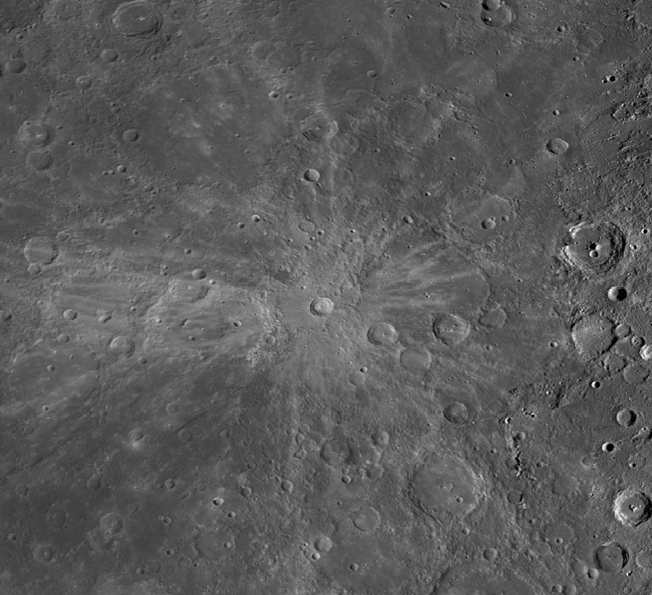

Meteorites

Most meteorites are pieces of asteroids. About 130 meteorites have been linked to an origin on the planet Mars, and nearly 200 meteorites originated on the Moon. No meteorite has been convincingly shown to have come from Mercury. Impact cratering events on Mercury may blast material off the surface, but it is much more difficult for such material to move into an orbit that could intersect the orbit of Earth, compared with material derived from the Moon or Mars. In 1992, Stan Love and Klaus Keil published a study describing the likely characteristics of a mercurian meteorite. A recent re-look at the topic of meteorites from Mercury, by Will Vaughan and Jim Head, pointed out that the dynamics of ejection are such that the most likely locations for source craters on Mercury are in regions centered on 90° and 270° E longitude.

Fonteyn crater, shown in today’s gallery image, is a fresh 29-km diameter impact structure centered at about 33° N and 95° E, within the probable zone noted by Vaughan and Head. Fonteyn has a somewhat asymmetrical pattern of bright rays, suggesting that it formed in an oblique impact, which may favor ejection of material at speeds greater than escape velocity. Could the Fonteyn impact have launched material that has fallen on Earth, or is on its way?

This mosaic is a portion of MDIS’s high-resolution surface morphology base map. The surface morphology base map covers more than 99% of Mercury’s surface with an average resolution of 200 meters/pixel. Images acquired for the surface morphology base map typically are obtained at off-vertical Sun angles (i.e., high incidence angles) and have visible shadows so as to reveal clearly the topographic form of geologic features.

Image: This is a portion of the MDIS monochrome base map mosaic.
Instrument: Wide Angle Camera (WAC) of the Mercury Dual Imaging System (MDIS)
WAC filter: 7 (748 nanometers)
Scale: The scene is about 730 km (450 mi.) wide.

The MESSENGER spacecraft is the first ever to orbit the planet Mercury, and the spacecraft’s seven scientific instruments and radio science investigation are unraveling the history and evolution of the Solar System’s innermost planet. MESSENGER acquired over 150,000 images and extensive other data sets. MESSENGER is capable of continuing orbital operations until early 2015.

For information regarding the use of images, see the MESSENGER image use policy.

Credit: NASA/Johns Hopkins University Applied Physics Laboratory/Carnegie Institution of Washington